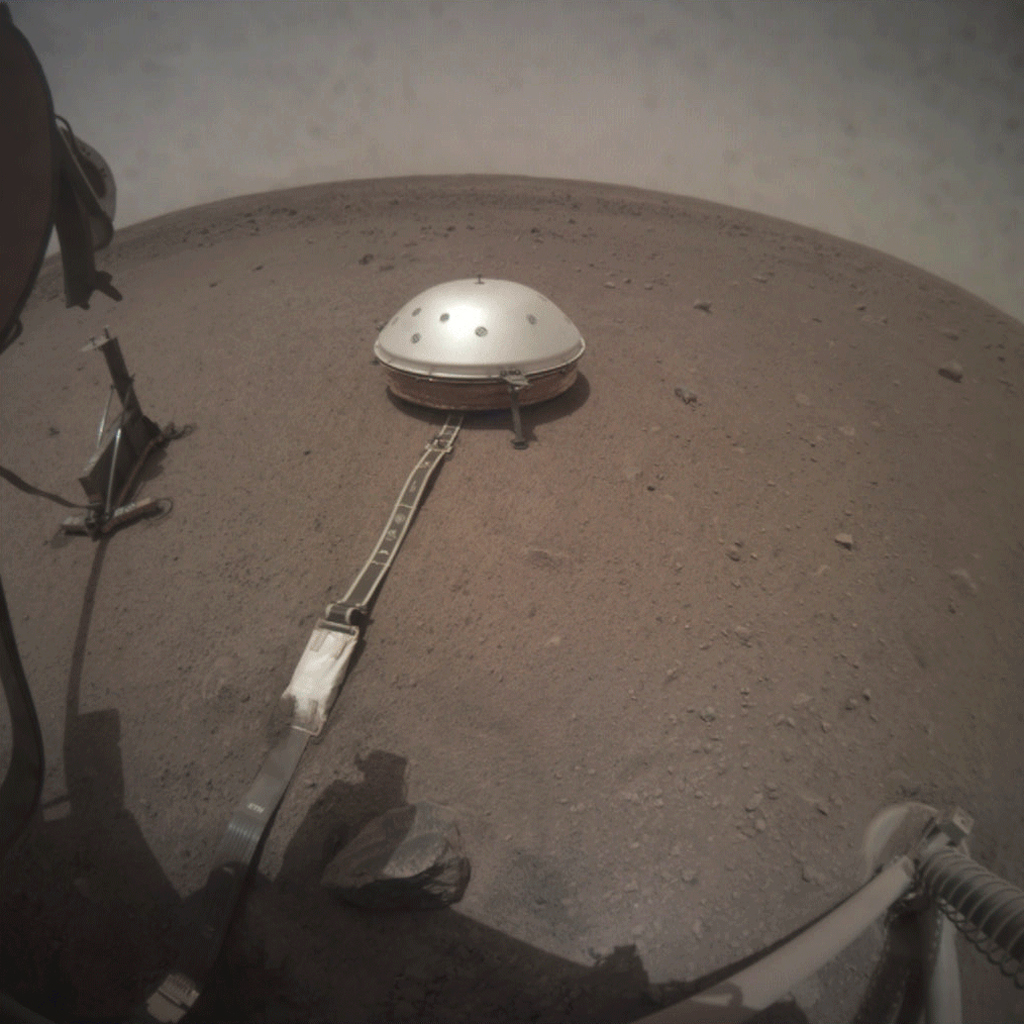

InSight’s Deck Camera Observes Phobos Eclipse

NASA’s InSight lander took this series of images on Wednesday, March 6, 2019, capturing the moment when Phobos, one of Mars’ moons, crossed in front of the Sun and darkened the ground around the lander. These images were taken by InSight’s Instrument Context Camera (ICC), located under the lander’s deck.

The images were taken at intervals of about 50 seconds in order to capture the eclipse, which on this day lasted 26.7 seconds. The shadow of the lander can be seen moving to the right before the entire scene darkened during the moment of the eclipse.

JPL manages InSight for NASA’s Science Mission Directorate. InSight is part of NASA’s Discovery Program, managed by the agency’s Marshall Space Flight Center in Huntsville, Alabama. Lockheed Martin Space in Denver built the InSight spacecraft, including its cruise stage and lander, and supports spacecraft operations for the mission.

A number of European partners, including France’s Centre National d’Études Spatiales (CNES) and the German Aerospace Center (DLR), are supporting the InSight mission. CNES and the Institut de Physique du Globe de Paris (IPGP) provided the Seismic Experiment for Interior Structure (SEIS) instrument, with significant contributions from the Max Planck Institute for Solar System Research (MPS) in Germany, the Swiss Institute of Technology (ETH) in Switzerland, Imperial College and Oxford University in the United Kingdom, and JPL. DLR provided the Heat Flow and Physical Properties Package (HP3) instrument, with significant contributions from the Space Research Center (CBK) of the Polish Academy of Sciences and Astronika in Poland. Spain’s Centro de Astrobiología (CAB) supplied the wind sensors.

Credit: NASA/JPL-Caltech